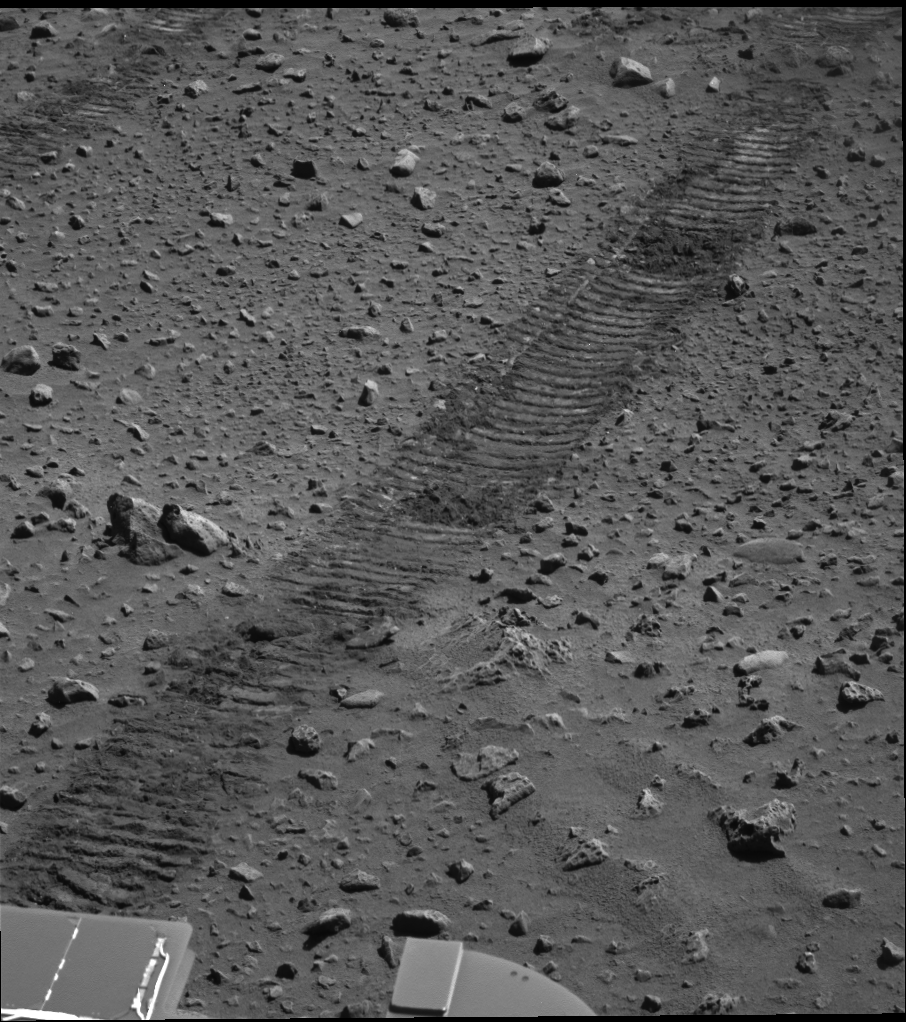

Tracks of Art

Spirit took this panoramic camera image of its wheel tracks on sol 122 (May 7, 2004). This short segment of track represents only a small portion of the long journey Spirit has traveled toward the base of the “Columbia Hills,” which still loom approximately 1.7 kilometers (1 mile) away. The tracks will be only a temporary scar on this martian landscape, as winds will eventually wipe them away.

Credit: NASA/JPL/Cornell